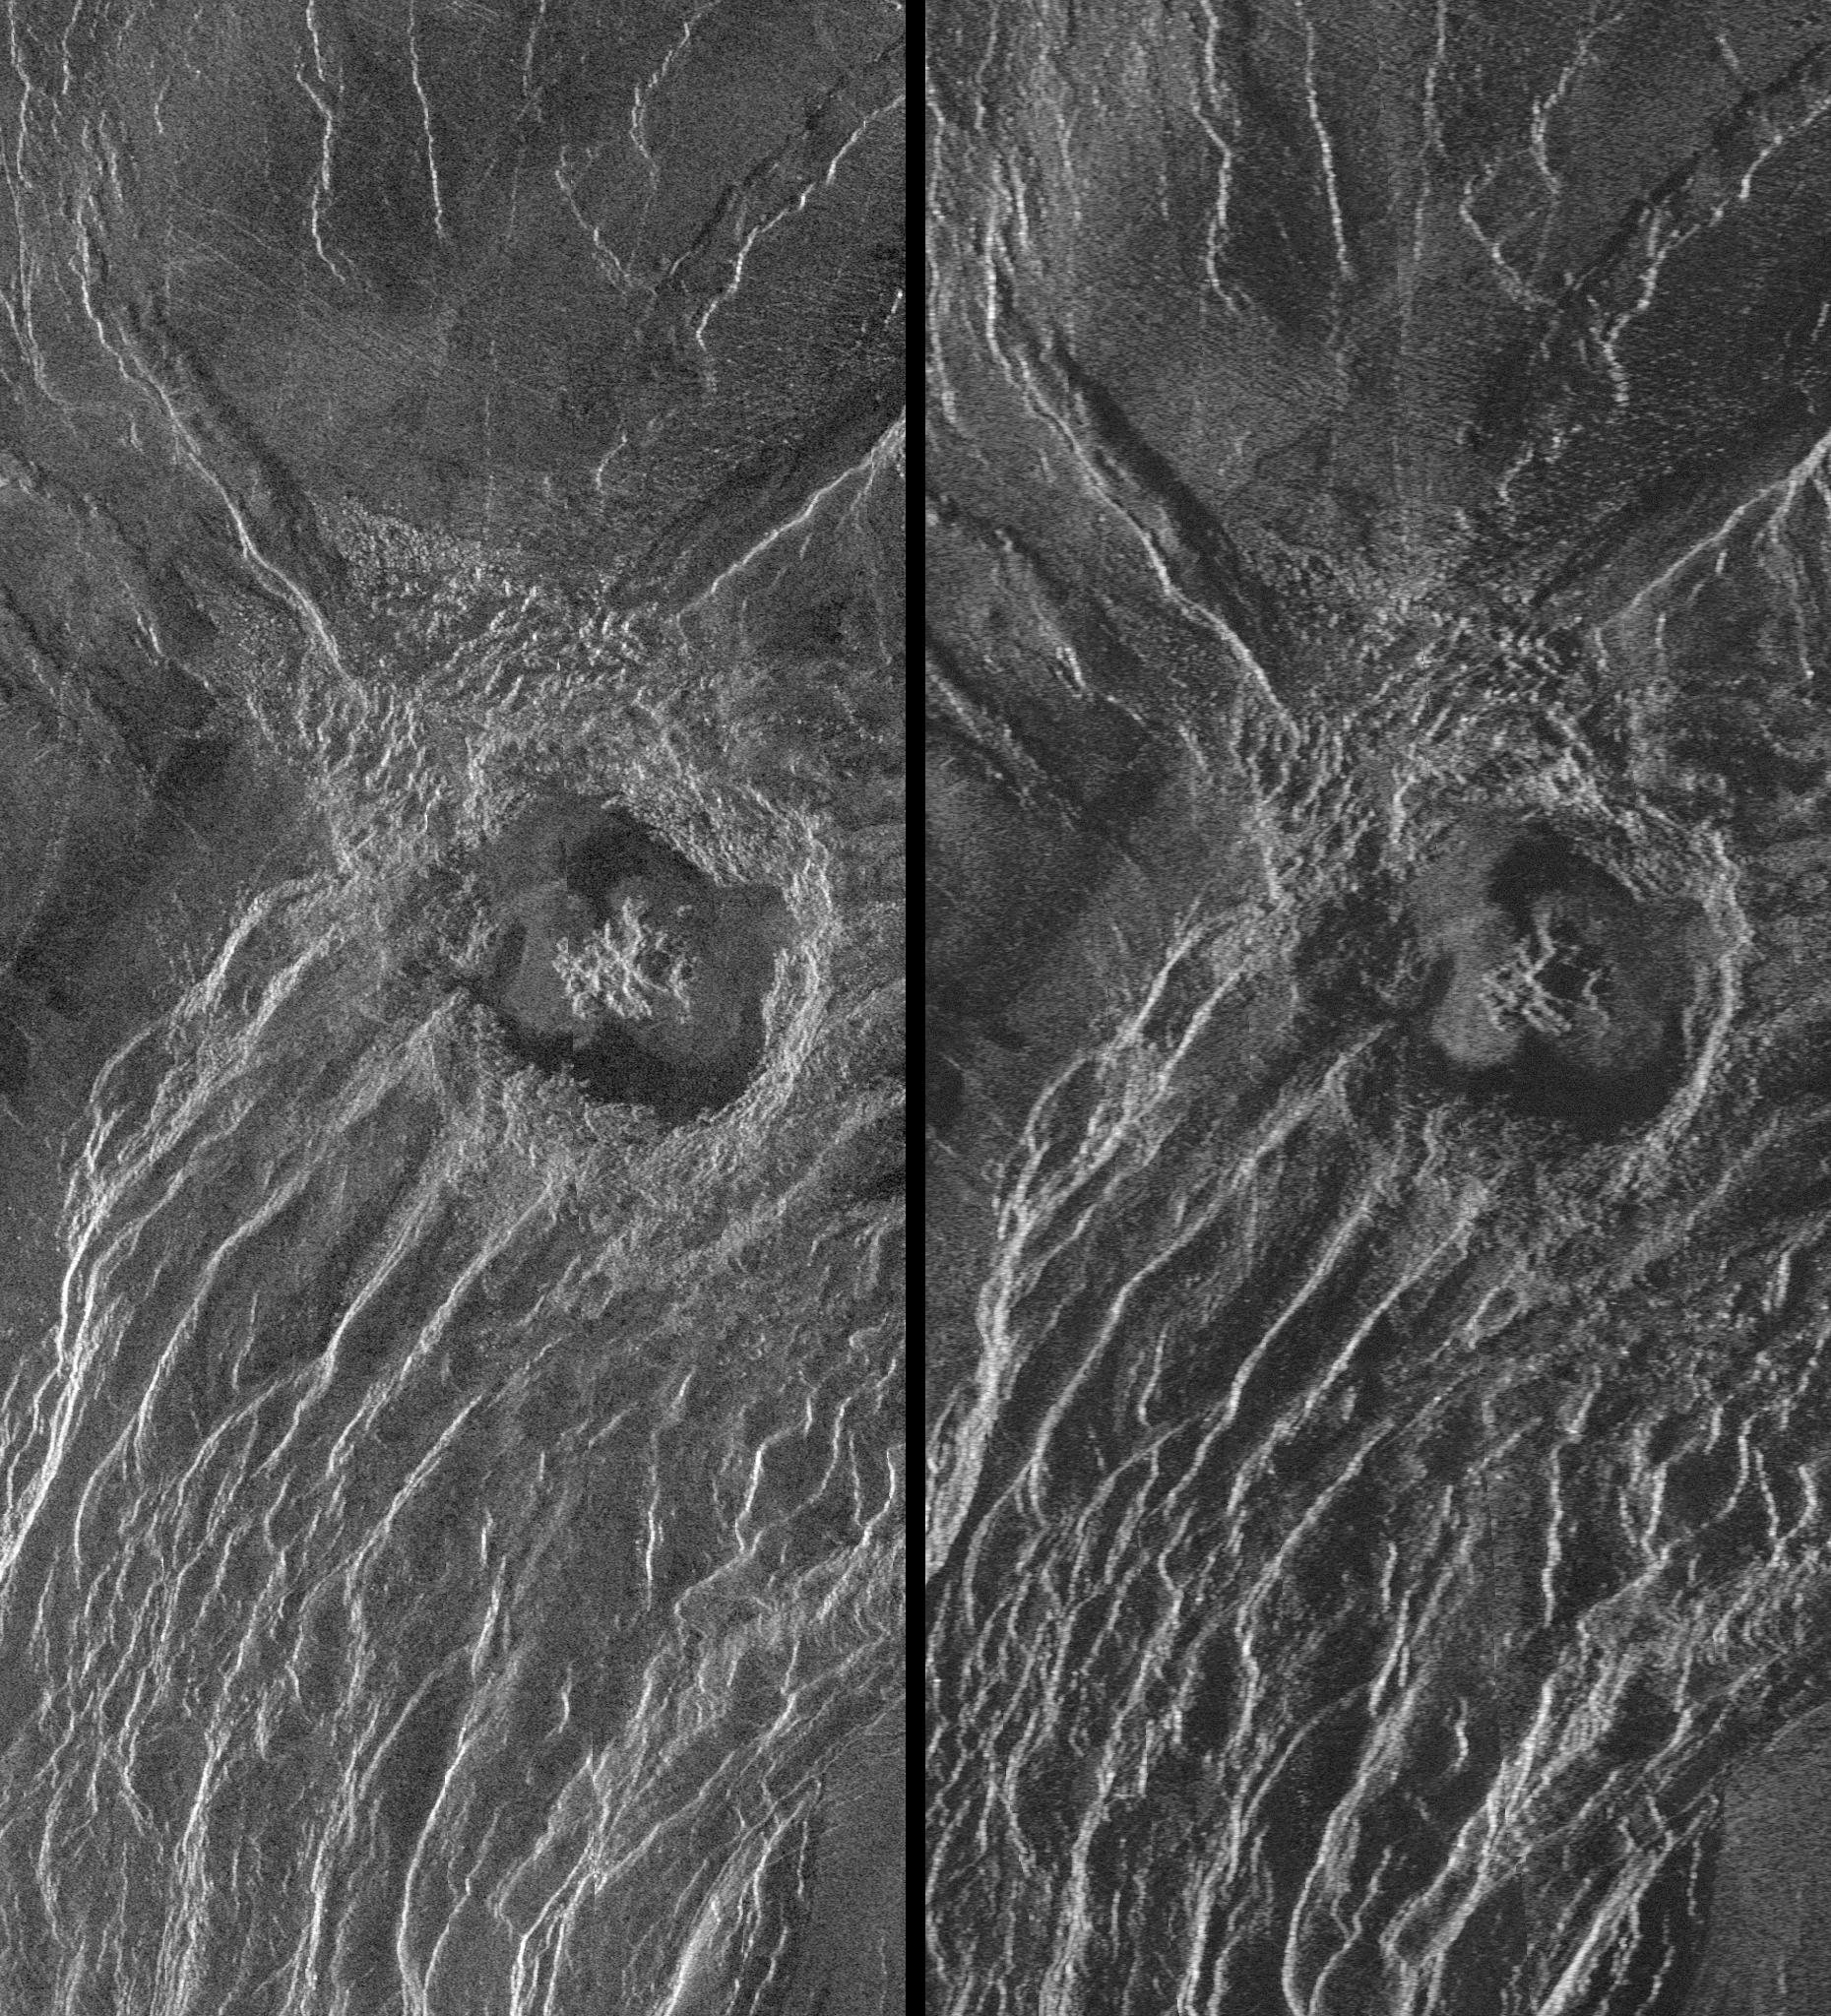

Venus – Stereo Image Pair of Crater Goeppert-Mayer

During the third global cycle of Magellan’s radar mapping mission, images were obtained at viewing angles that were slightly different than those used in the first two cycles. This strategy was designed to produce stereo image pairs, which take advantage of distortions induced by the different views to provide details of the surface topography. This is a stereo image pair of crater Goeppert-Mayer, named for the 20th Century Polish physicist and Nobel laureate (60 degrees north latitude, 26.5 degrees east longitude). The crater, 35 kilometers (22 miles) in diameter, lies above an escarpment at the edge of a ridge belt in southern Ishtar Terra. West of the crater the scarp has more than one kilometer (0.6 mile) of relief. Perception of relief may be obtained with stereo glasses or a stereoscope. Some individuals may be able to fuse the images without the aid of those devices. The radar illumination for both images is from the west, or left side of the scene. Incidence angles are: (Cycle 1 (left) 28 degrees, Cycle 3 (right) 15 degrees from vertical. Analysis of stereo image pairs allows planetary scientists to resolve details of topographic relationships on Venusian craters, volcanoes, mountain belts and fault zones. The spatial resolution of this topographic information is approximately ten times better than that obtained by Magellan’s altimetry experiment.

Credit: NASA/JPL